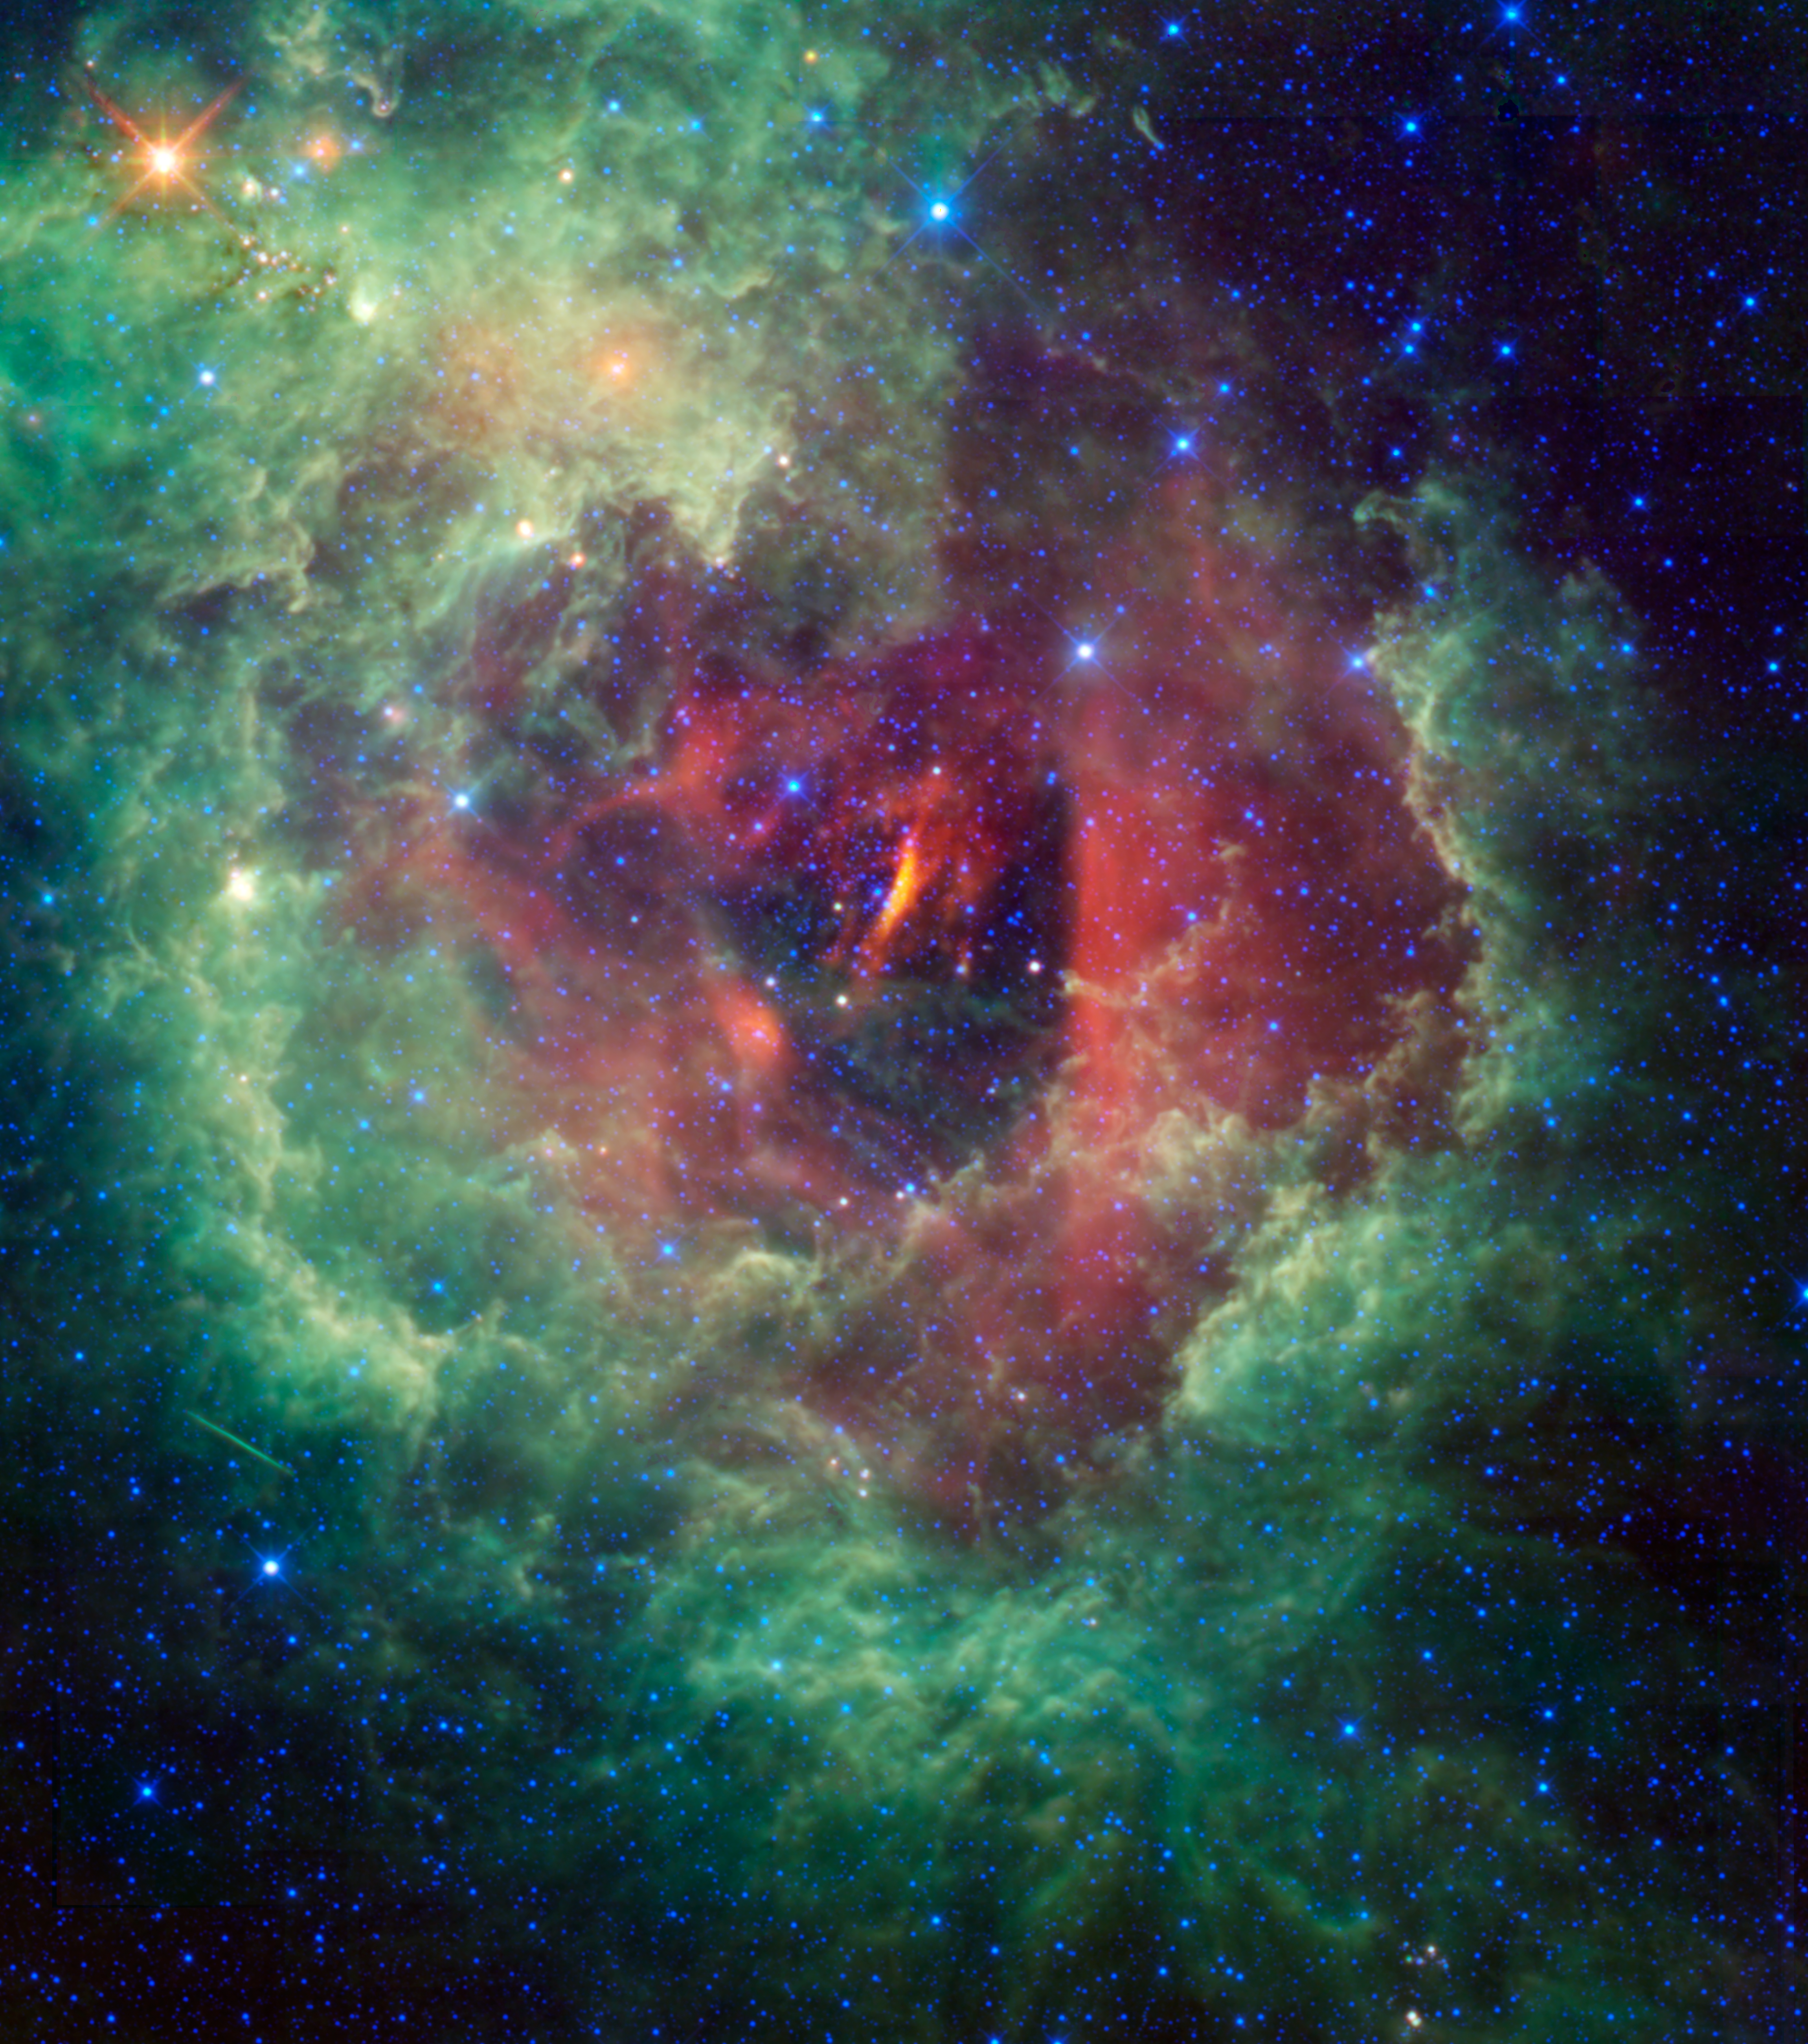

WISE Captures the Unicorn’s Rose

Unicorns and roses are usually the stuff of fairy tales, but a new cosmic image taken by NASA’s Wide-field Infrared Explorer (WISE) shows the Rosette nebula located within the constellation Monoceros, or the Unicorn.

This flower-shaped nebula, also known by the less romantic name NGC 2237, is a huge star-forming cloud of dust and gas in our Milky Way galaxy. Estimates of the nebula’s distance vary from 4,500 to 5,000 light-years away.

At the center of the flower is a cluster of young stars called NGC 2244. The most massive stars produce huge amounts of ultraviolet radiation, and blow strong winds that erode away the nearby gas and dust, creating a large, central hole. The radiation also strips electrons from the surrounding hydrogen gas, ionizing it and creating what astronomers call an HII region.

Although the Rosette nebula is too faint to see with the naked eye, NGC 2244 is beloved by amateur astronomers because it is visible through a small telescope or good pair of binoculars. The English astronomer John Flamsteed discovered the star cluster NGC 2244 with a telescope around 1690, but the nebula itself was not identified until John Herschel (son of William Herschel, discoverer of infrared light) observed it almost 150 years later.

The streak seen at lower left is the trail of a satellite, captured as WISE snapped the multiple frames that make up this view.

This image is a four-color composite created by all four of WISE’s infrared detectors. Color is representational: blue and cyan represent infrared light at wavelengths of 3.4 and 4.6 microns, which is dominated by light from stars. Green and red represent light at 12 and 22 microns, which is mostly light from warm dust.

JPL manages the Wide-field Infrared Survey Explorer for NASA’s Science Mission Directorate, Washington. The principal investigator, Edward Wright, is at UCLA. The mission was competitively selected under NASA’s Explorers Program managed by the Goddard Space Flight Center, Greenbelt, Md. The science instrument was built by the Space Dynamics Laboratory, Logan, Utah, and the spacecraft was built by Ball Aerospace & Technologies Corp., Boulder, Colo. Science operations and data processing take place at the Infrared Processing and Analysis Center at the California Institute of Technology in Pasadena. Caltech manages JPL for NASA.

Credit: NASA/JPL-Caltech/UCLA